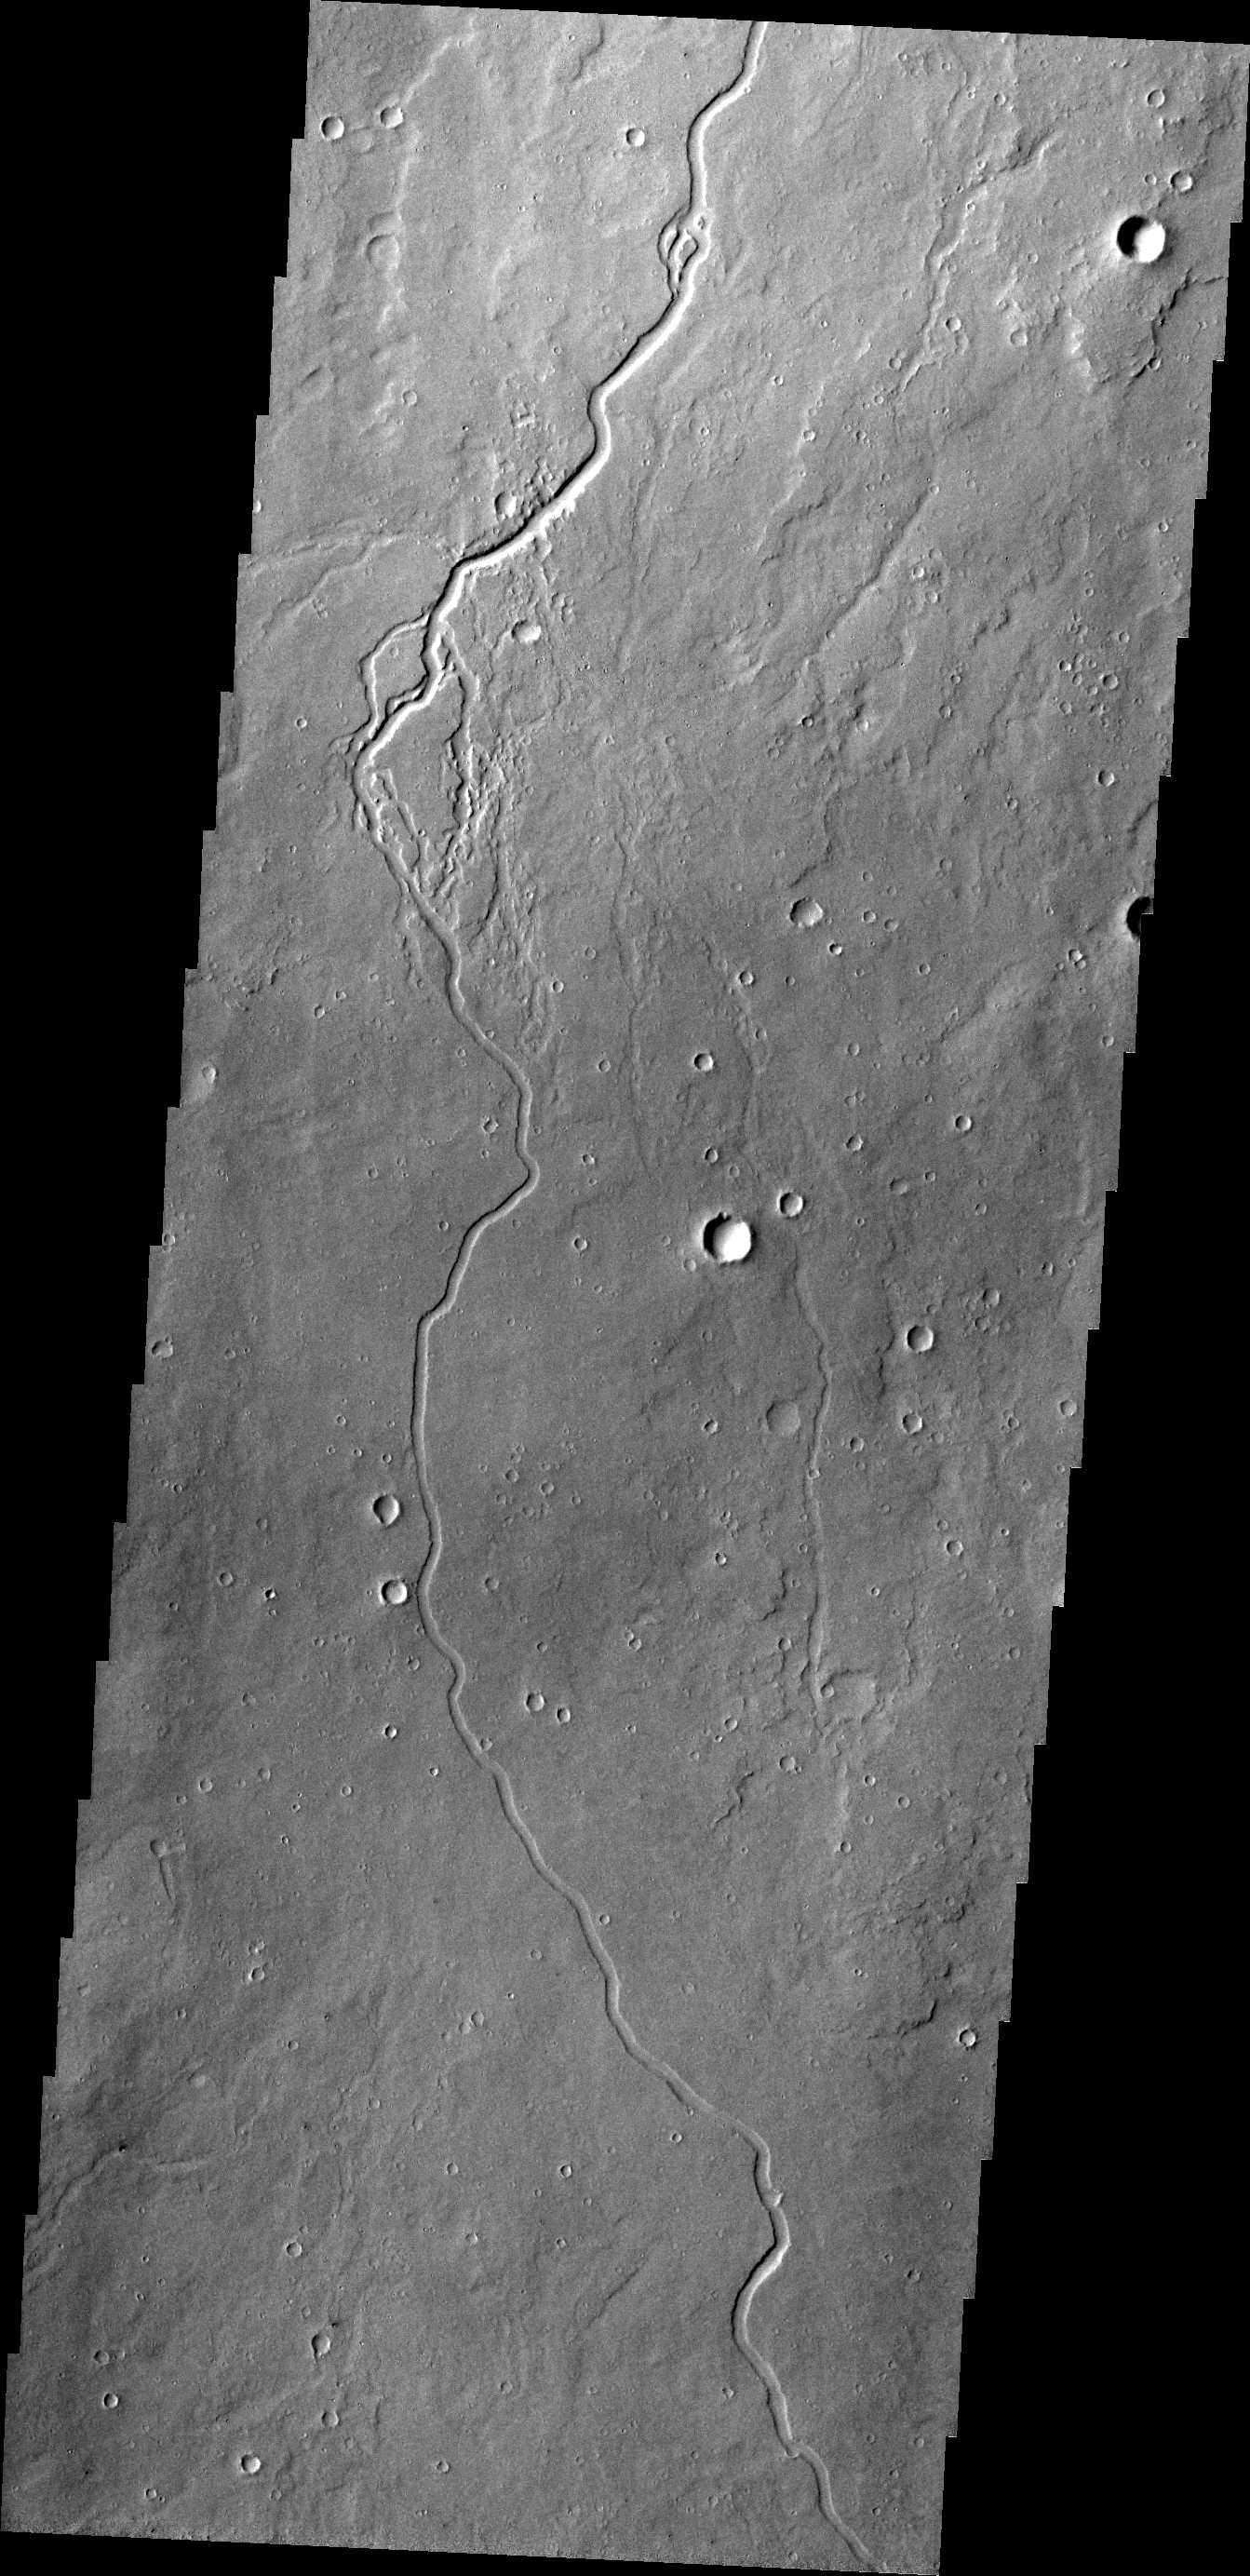

Elysium Channels

This VIS image shows just one of many lava channels located on the Elysium Mons volcanic complex.

Credit: NASA/JPL/ASU